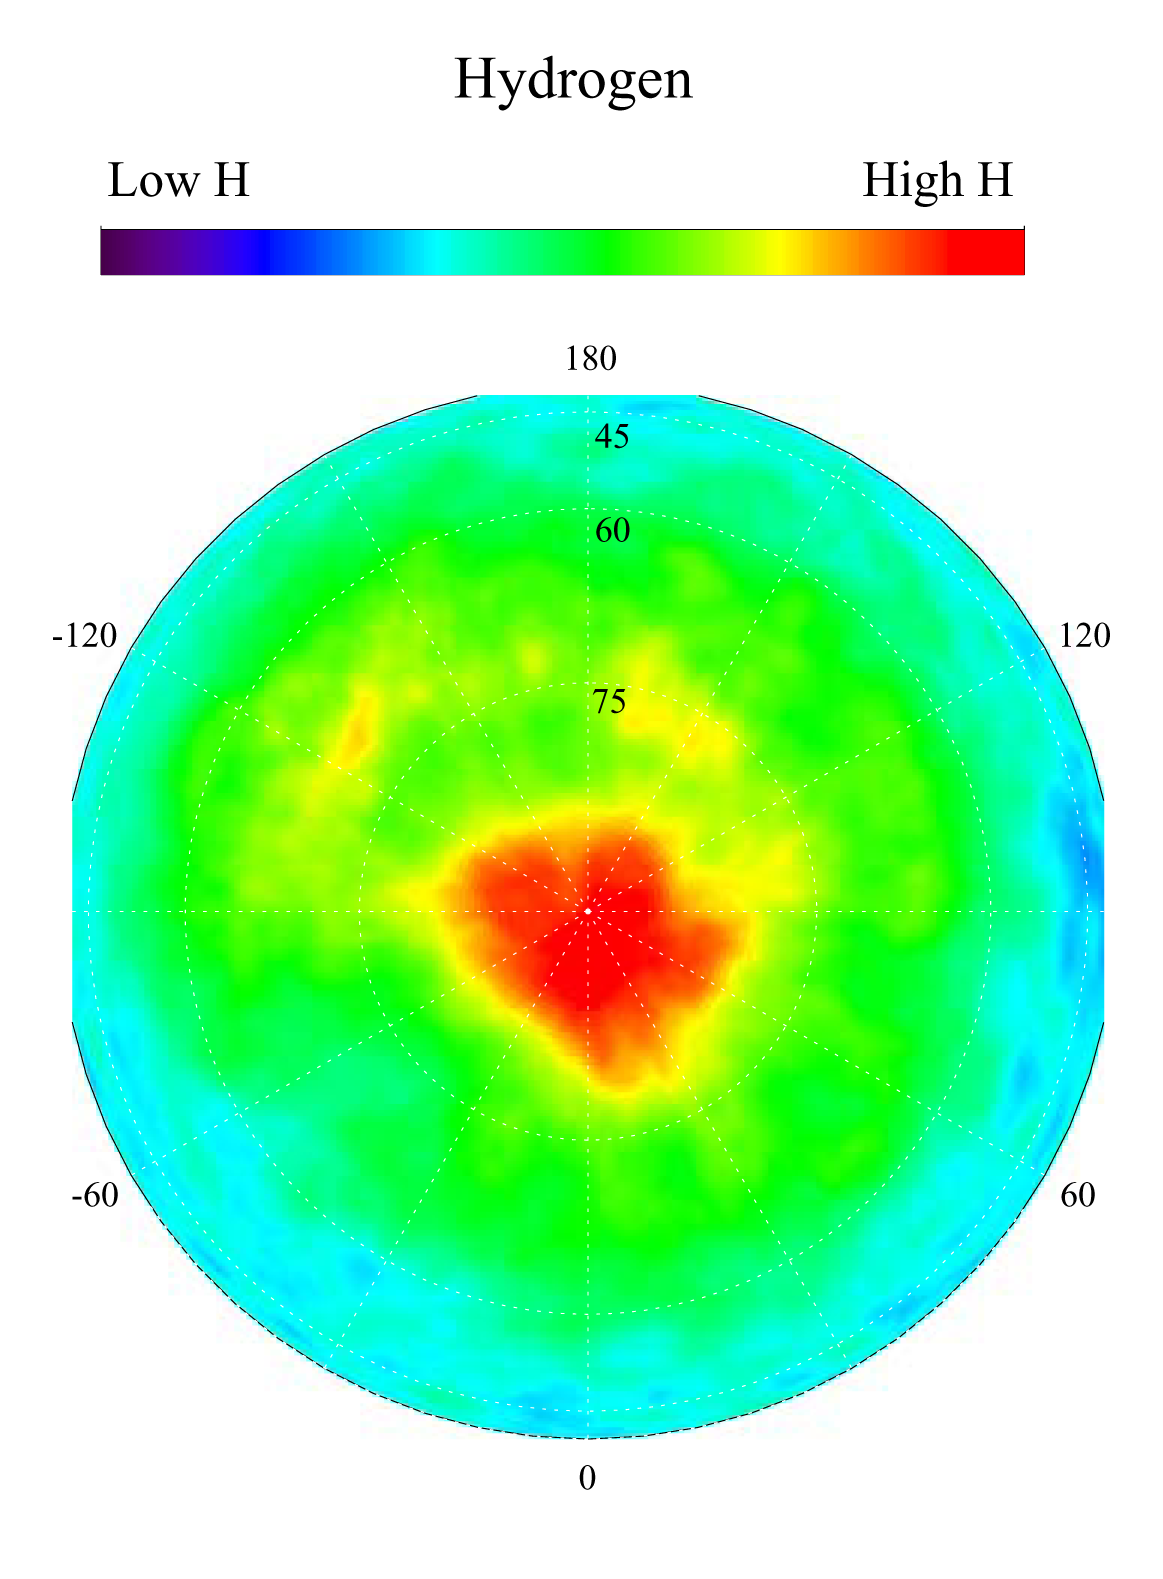

Map of Martian Polar Hydrogen

This gamma ray spectrometer map centered on the north pole of Mars is based on gamma-rays from the element hydrogen. In this region, hydrogen is mainly in the form of water ice. Regions of high ice content are shown in red and those low in ice content are shown in blue. The very ice-rich region at the north pole is due to a permanent polar cap of water ice on the surface. Elsewhere in this region, the ice is buried under several to a few tens of centimeters of dry soil. The sub-surface ice is not uniformly distributed in the north, but varies with both latitude and longitude. In the north, the soil is well over 50 percent ice, which is more than can be accommodated by just filling the pore space in pre-existing soil. This high ice content implies that the ice may have been slowly co-deposited with dust in the past when conditions were wetter. Deposition of ice by this process means it is more likely that the ice deposits are very thick and may even be deep enough to have liquid water at their base.

NASA’s Jet Propulsion Laboratory manages the 2001 Mars Odyssey mission for NASA’s Office of Space Science, Washington, D.C. The gamma ray spectrometer was provided by the University of Arizona, Tucson. Lockheed Martin Astronautics, Denver, Colo., is the prime contractor for the project, and developed and built the orbiter. Mission operations are conducted jointly from Lockheed Martin and from JPL, a division of the California Institute of Technology in Pasadena.

Credit: NASA/JPL/University of Arizona